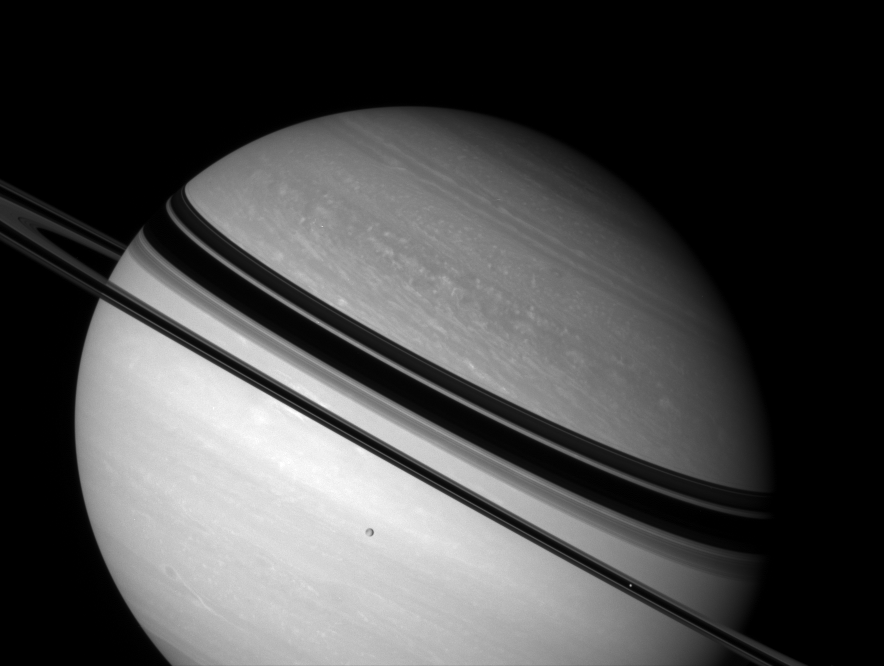

Planet in Repose

Shadow-draped Saturn rests on its side as two icy moons glide past.

Dione (1,126 kilometers, or 700 miles across) hangs against the planet’s bright southern hemisphere. Mimas (397 kilometers, or 247 miles across) is a bright speck against the unlit side of the rings, near lower right.

This view looks toward the unilluminated side of the rings from about 2 degrees above the ringplane.

The image was taken with the Cassini spacecraft wide-angle camera on Oct. 31, 2007 using a combination of spectral filters sensitive to wavelengths of polarized infrared light centered at 752 and 705 nanometers.

The view was acquired at a distance of approximately 2.7 million kilometers (1.7 million miles) from Saturn and at a Sun-Saturn-spacecraft, or phase, angle of 25 degrees. Image scale is 158 kilometers (98 miles) per pixel.

The Cassini-Huygens mission is a cooperative project of NASA, the European Space Agency and the Italian Space Agency. The Jet Propulsion Laboratory, a division of the California Institute of Technology in Pasadena, manages the mission for NASA’s Science Mission Directorate, Washington, D.C. The Cassini orbiter and its two onboard cameras were designed, developed and assembled at JPL. The imaging operations center is based at the Space Science Institute in Boulder, Colo.

Credit: NASA/JPL/Space Science Institute